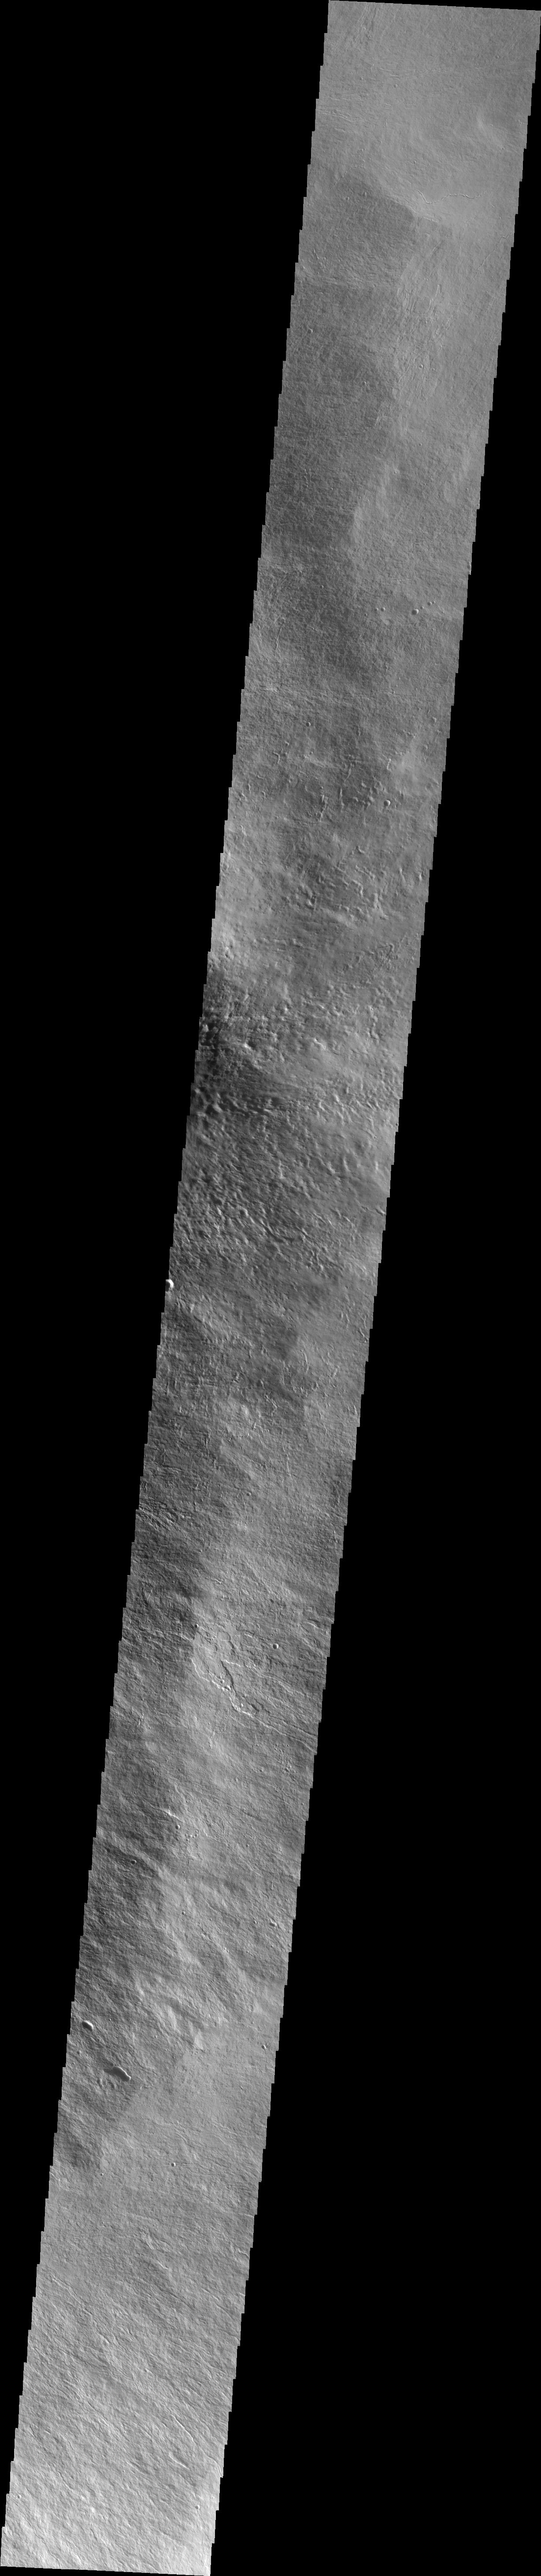

Olympus Mons

This VIS image shows lava flows on the eastern flank of Olympus Mons.

Image information: VIS instrument. Latitude 18.2N, Longitude 228.6E. 36 meter/pixel resolution.

Please see the THEMIS Data Citation Note for details on crediting THEMIS images.

Note: this THEMIS visual image has not been radiometrically nor geometrically calibrated for this preliminary release. An empirical correction has been performed to remove instrumental effects. A linear shift has been applied in the cross-track and down-track direction to approximate spacecraft and planetary motion. Fully calibrated and geometrically projected images will be released through the Planetary Data System in accordance with Project policies at a later time.

NASA’s Jet Propulsion Laboratory manages the 2001 Mars Odyssey mission for NASA’s Office of Space Science, Washington, D.C. The Thermal Emission Imaging System (THEMIS) was developed by Arizona State University, Tempe, in collaboration with Raytheon Santa Barbara Remote Sensing. The THEMIS investigation is led by Dr. Philip Christensen at Arizona State University. Lockheed Martin Astronautics, Denver, is the prime contractor for the Odyssey project, and developed and built the orbiter. Mission operations are conducted jointly from Lockheed Martin and from JPL, a division of the California Institute of Technology in Pasadena.

Credit: NASA/JPL/ASU